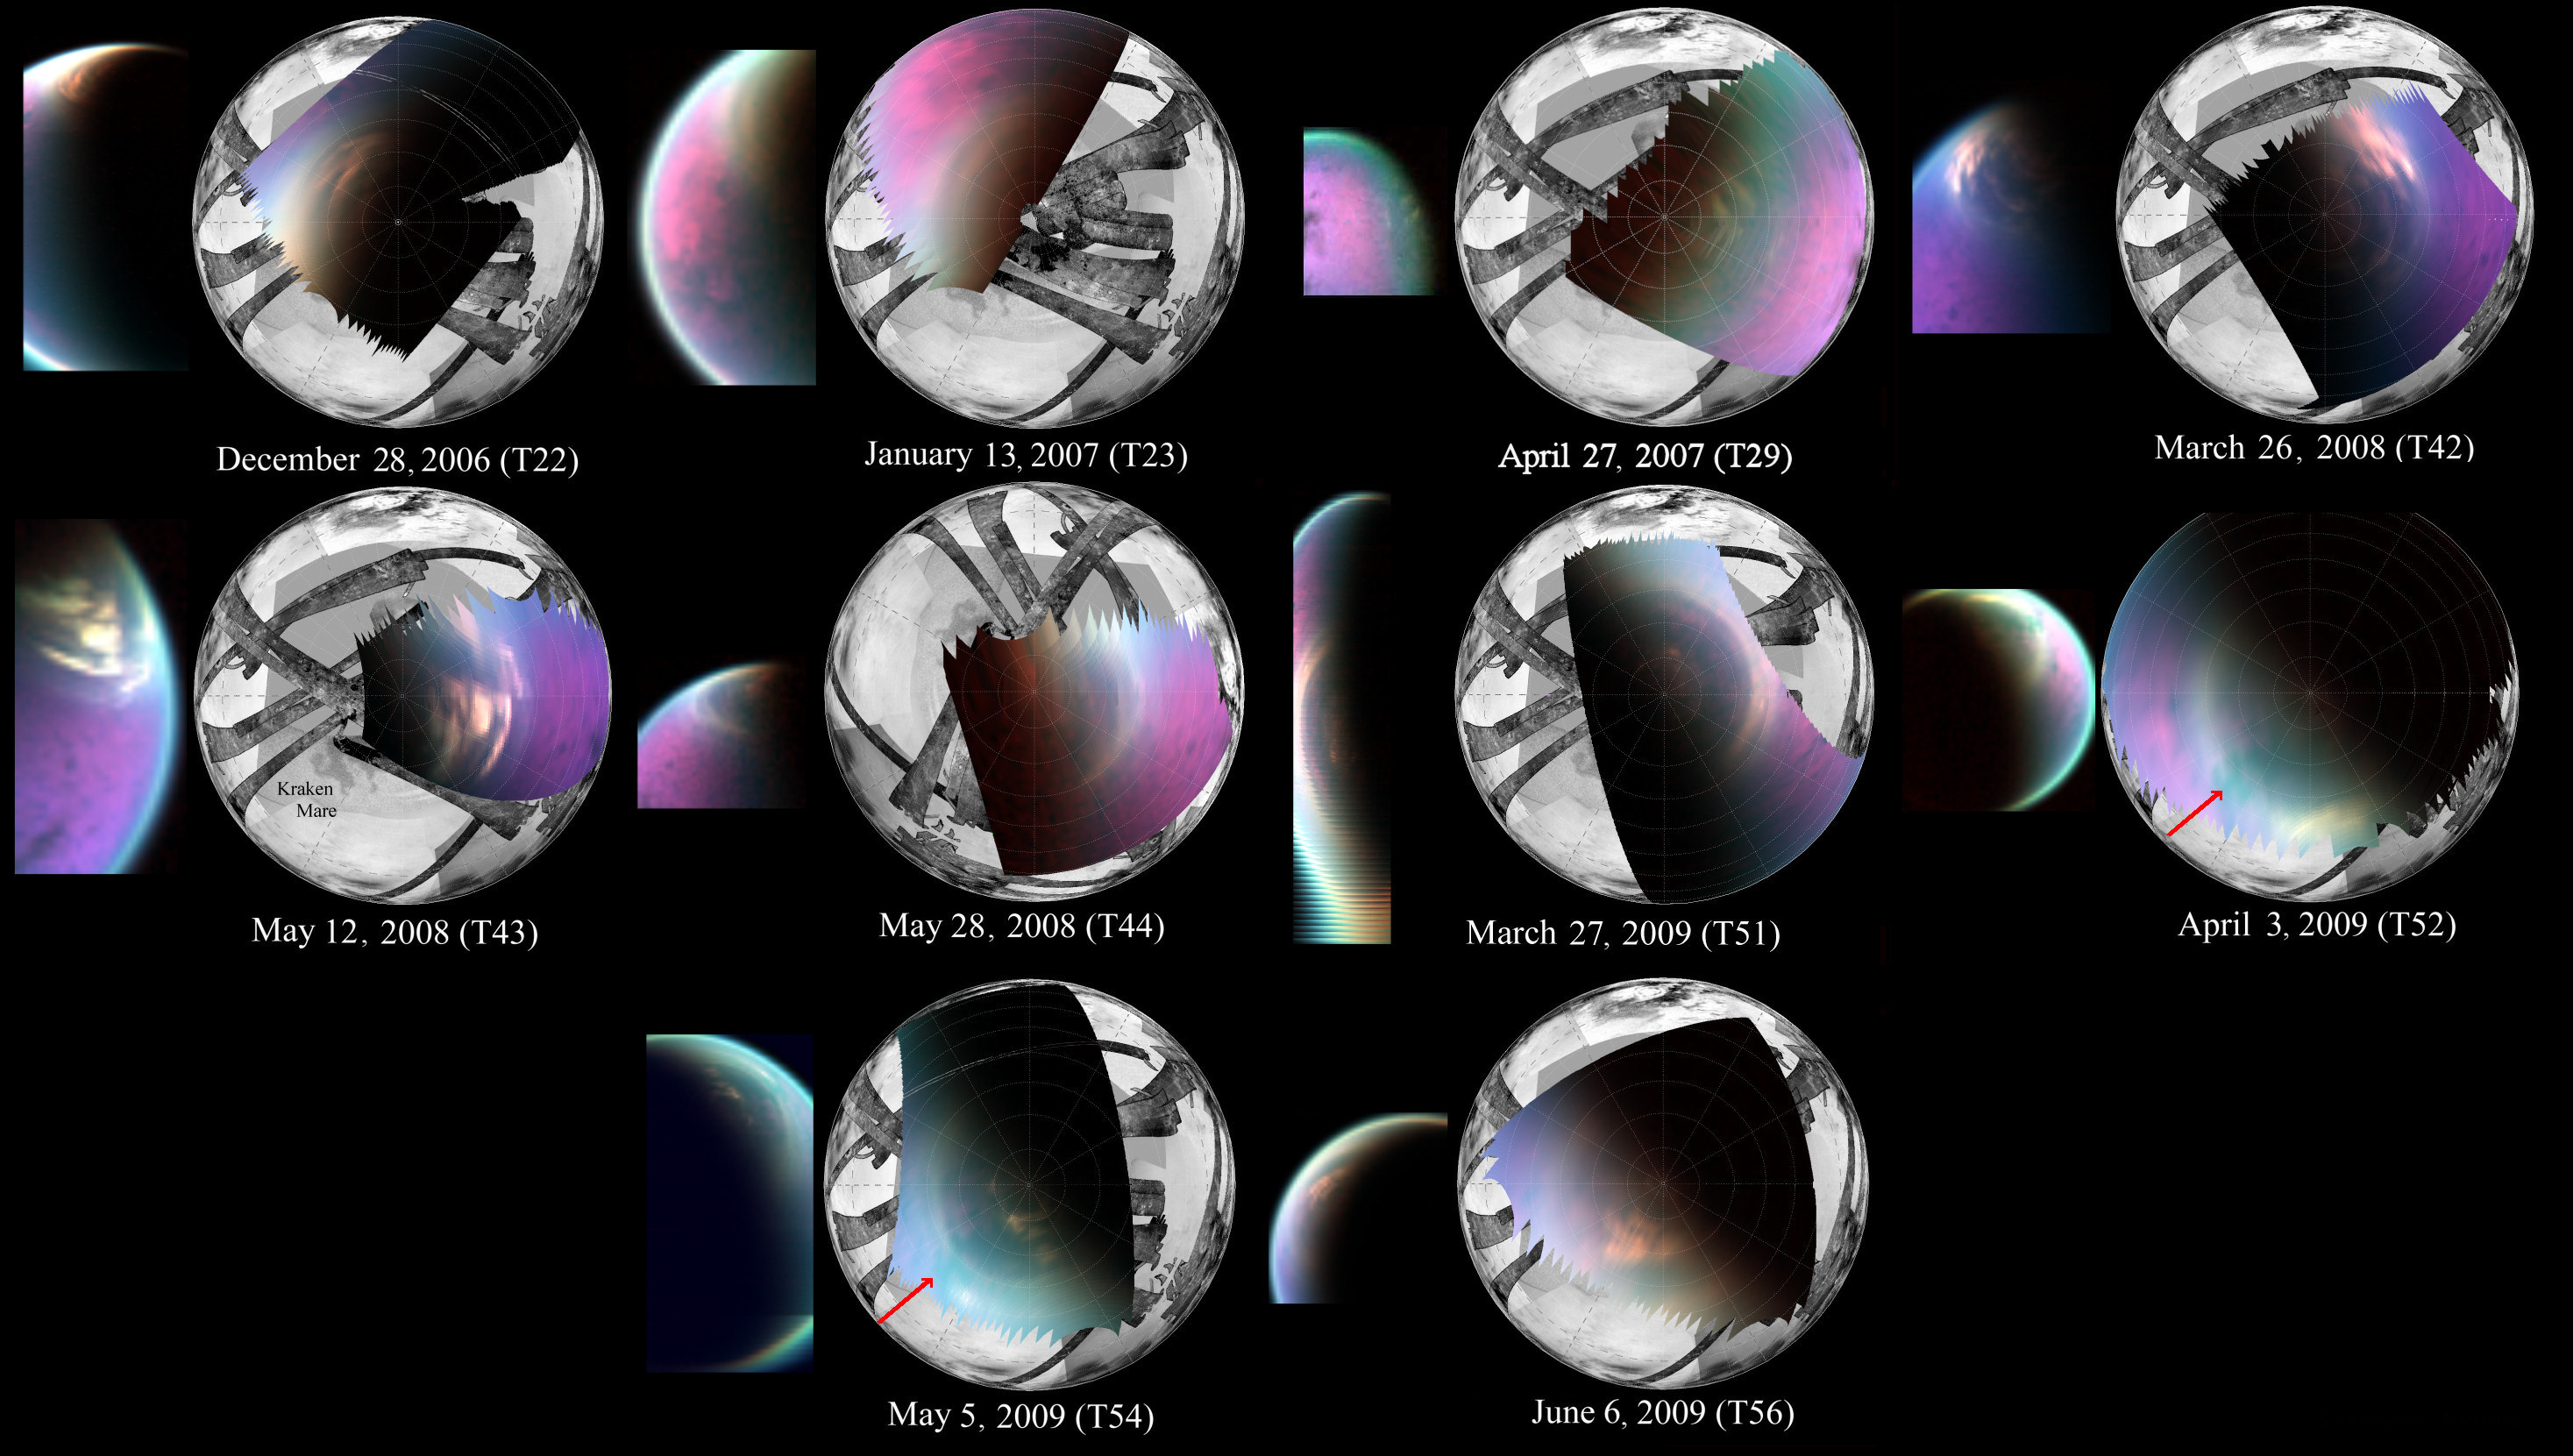

Changes in Titan’s North Polar Cloud

This series of images obtained by NASA’s Cassini spacecraft shows several views of the north polar cloud covering Saturn’s moon Titan. The false-color images were obtained by Cassini’s visual and infrared mapping spectrometer (VIMS). They can be seen on the left of each pair of images, with that same image re-projected onto a globe of Titan on the right. The global image shows Titan’s north pole at the center. Other parts of the Titan globe are filled in using data from Cassini’s imaging cameras and radar instrument.

The VIMS images cover 2006 to 2009, when Titan was transitioning from northern winter to northern spring. In 2006, the north polar cloud appeared dense and opaque. But in spectrometer images obtained around the 2009 equinox, when the sun was directly over Saturn and Titan’s equators and northern winter was turning into spring, the cloud appeared much thinner and patchier. It allowed scientists to see the underlying northern lakes and seas on the surface, including Kraken Mare (at the end of the red arrows). The northern seas and lakes, made of liquid hydrocarbons, look like dark jigsaw puzzle pieces in the false-color images.

Scientists colorized the VIMS image by assigning red, green and blue to the parts of the infrared spectrum around 5 micrometers, 2.8 micrometers and 2.03 micrometers, respectively. The images create a kind of time-lapse series from Dec. 28, 2006 to June 6, 2009, from the 23rd, 24th, 30th, 43rd, 44th, 45th, 52nd, 53rd, 55th and 57th time Cassini flew by Titan. (Planning changes early in the orbital tour meant that even though a Titan flyby might be called “T22,” it was actually the 23rd flyby of Titan.)

For a view of just the VIMS images, see PIA15230.

The Cassini-Huygens mission is a cooperative project of NASA, the European Space Agency and the Italian Space Agency. NASA’s Jet Propulsion Laboratory, a division of the California Institute of Technology in Pasadena, manages the mission for NASA’s Science Mission Directorate, Washington, DC. The Cassini orbiter was designed, developed and assembled at JPL. The visual and infrared mapping spectrometer was built by JPL, with a major contribution by the Italian Space Agency (ASI). The visual and infrared mapping spectrometer science team is based at the University of Arizona, Tucson. The imaging operations center is based at the Space Science Institute in Boulder, Colo. The radar instrument was built by JPL and the ASI, working with team members from the United States and several European countries.

Credit: NASA/JPL-Caltech/University of Arizona/CNRS/LPGNantes